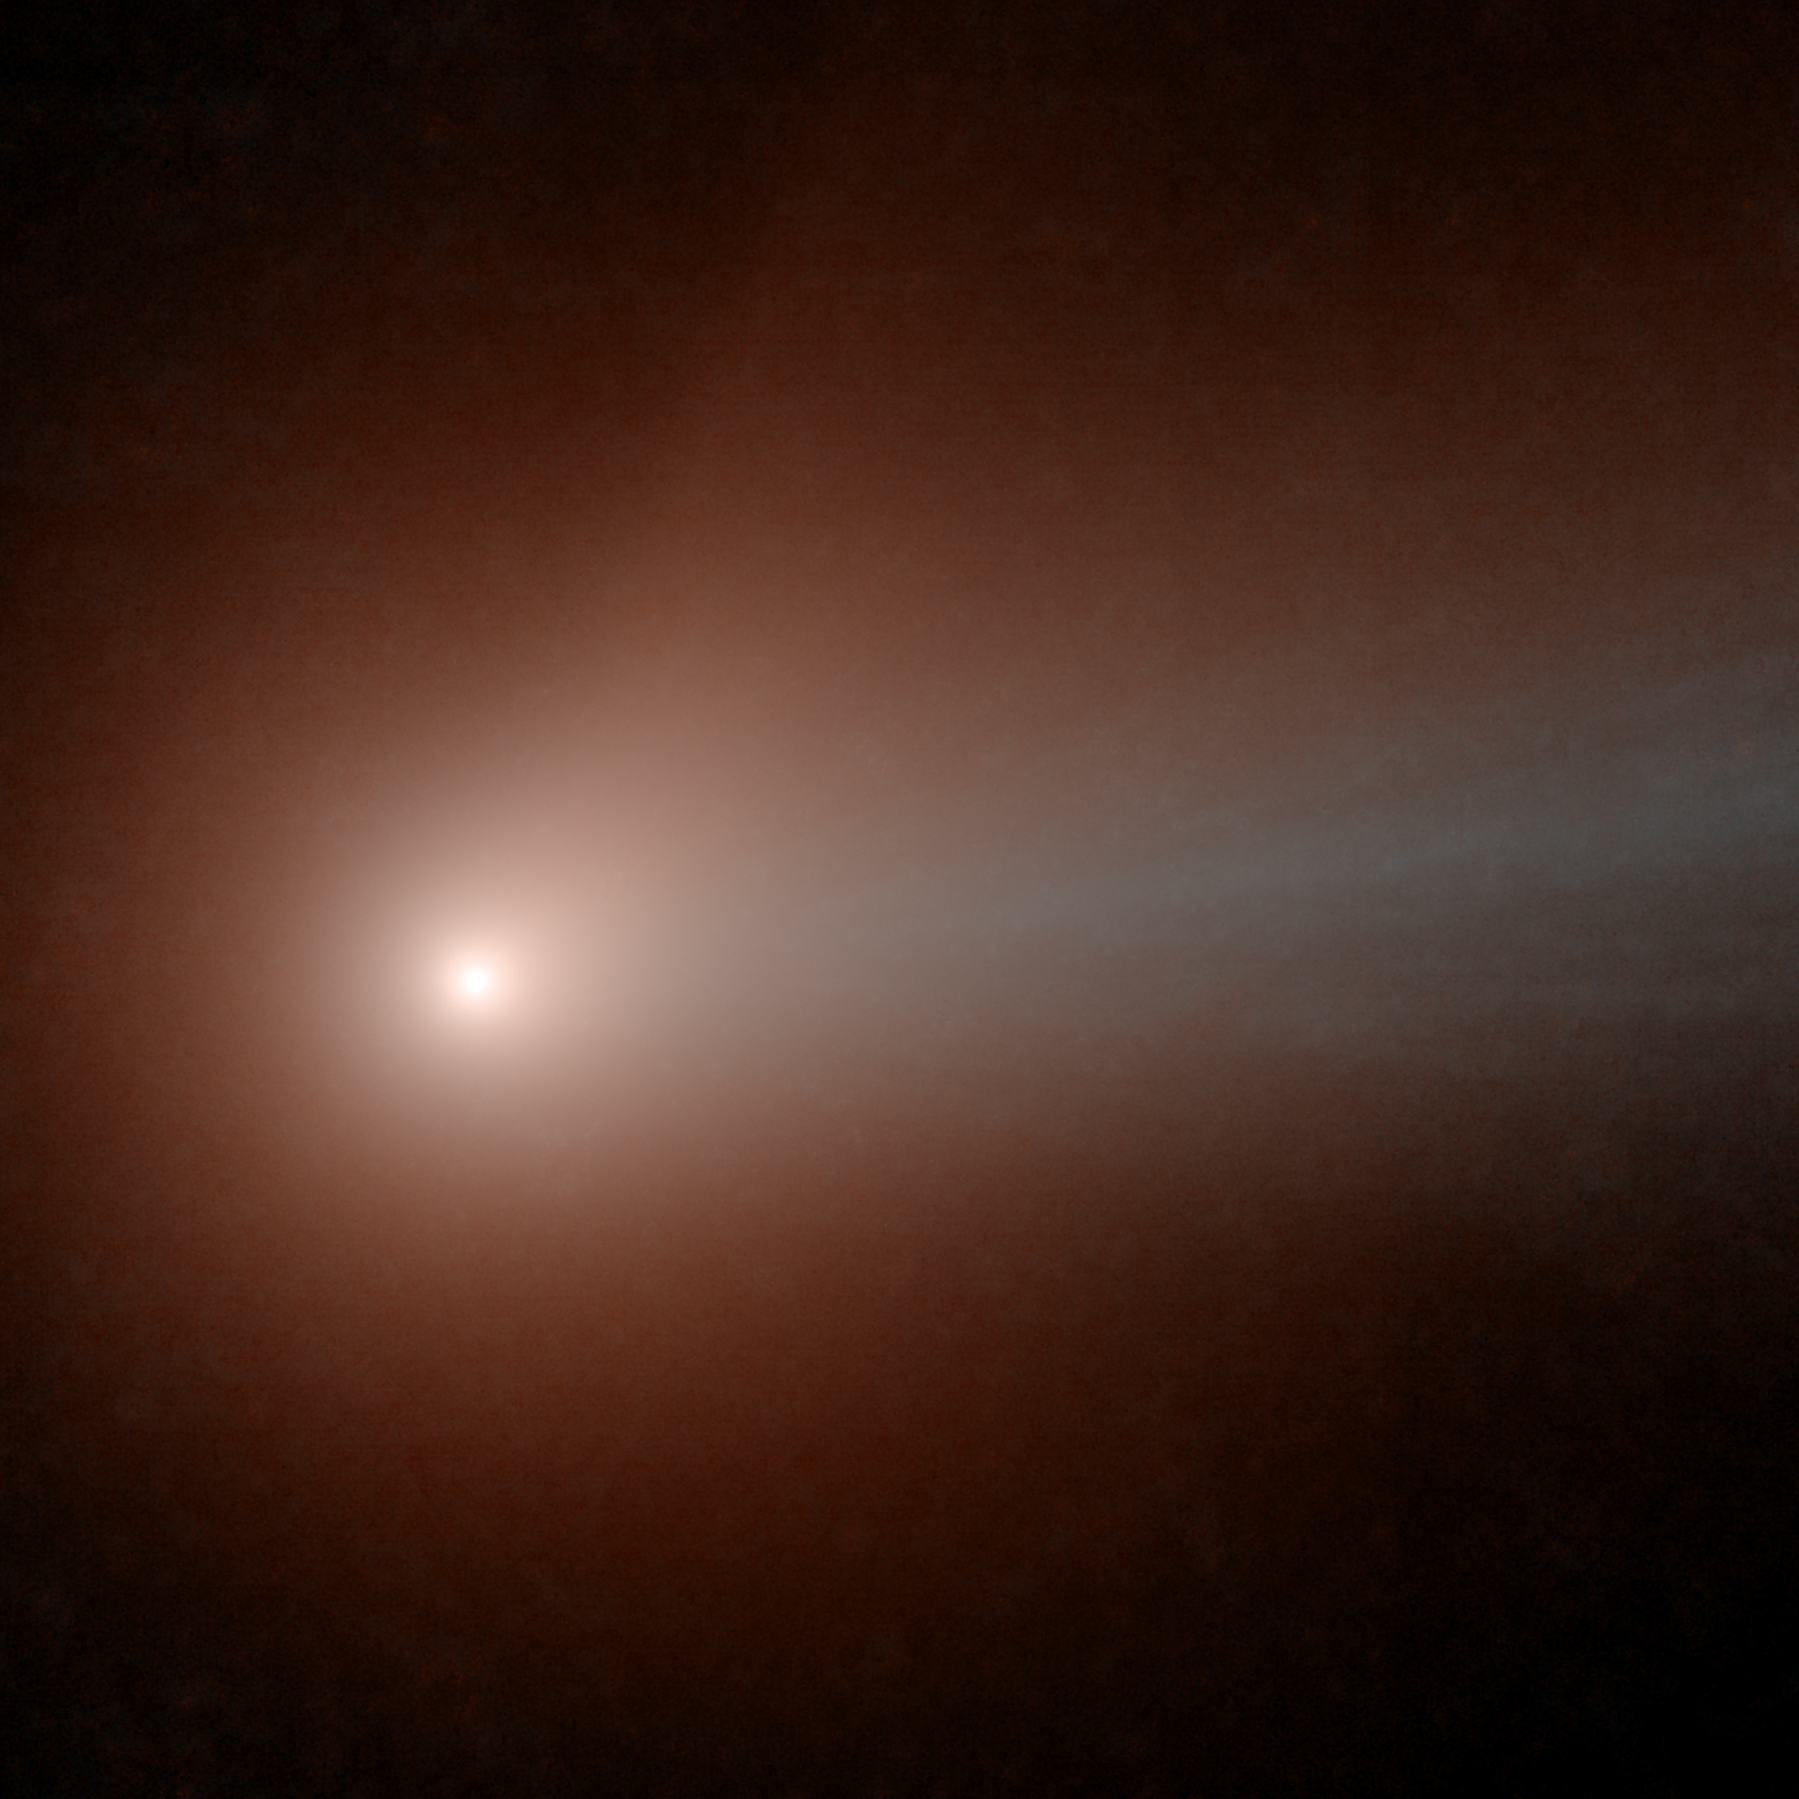

NEOWISE Wise to Comet Lovejoy

The NEOWISE spacecraft viewed comet C/2014 Q2 (Lovejoy) for a second time on January 30, 2015, as the comet passed through the closest point to our sun along its 14,000-year orbit, at a solar distance of 120 million miles (193 million kilometers). NEOWISE imaged the comet more than 20 times through its perihelion passage in late January 2015, from a distance of 70 million miles (112 million kilometers). NEOWISE’s first images of the comet were taken in November 2014, when the comet was nearly a third farther than its closest distance from the sun.

In this image refinement of eight exposures, north is down and slightly right, and east is to the right and slightly up. The blue tail, composed mostly of ionized particles and small dust, extends in the anti-sunward direction, while the comet’s path across the sky is mostly down and to the left in this image. The frame is half a degree on the sky, or about 62,000 miles (100,000 kilometers) at the comet.

Color in this image corresponds to specific infrared wavelengths. Blue represents light emitted at 3.4-micron wavelengths, while orange represents 4.6-micron light.

Comet Lovejoy was the brightest comet in Earth’s sky in early 2015. A chart of its location in the sky during dates in January 2015 is at PIA19103 .For more information about NEOWISE (the Near-Earth Object Wide-field Survey Explorer), see http://neowise.ipac.caltech.edu.

NASA’s Jet Propulsion Laboratory manages the NEOWISE mission for NASA’s Science Mission Directorate in Washington. The Space Dynamics Laboratory in Logan, Utah, built the science instrument. Ball Aerospace & Technologies Corp. of Boulder, Colo., built the spacecraft. Science operations and data processing take place at the Infrared Processing and Analysis Center at the California Institute of Technology in Pasadena. Caltech manages JPL for NASA.

Credit: NASA/JPL-Caltech